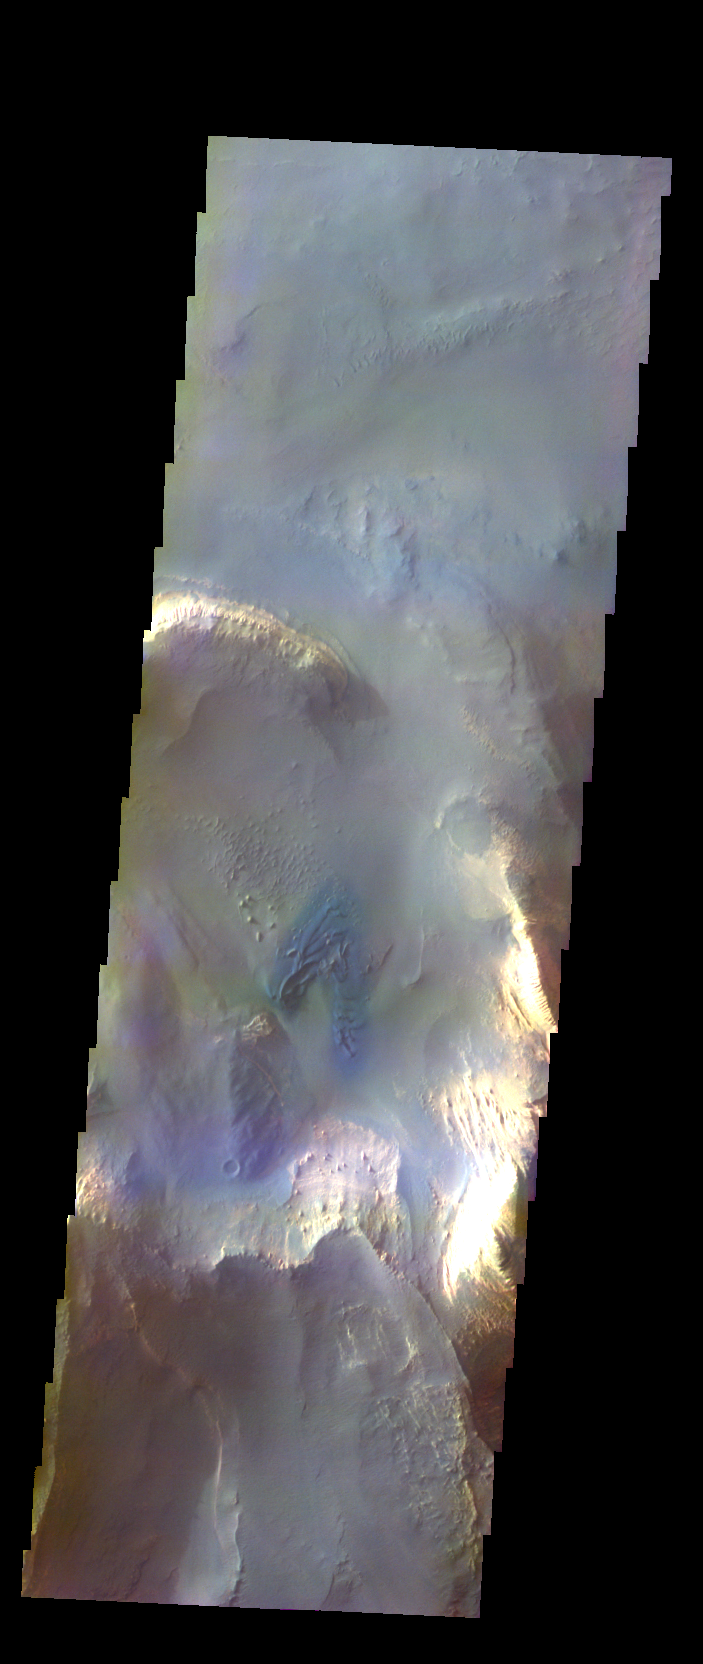

Melas Chasma – False Color

The THEMIS VIS camera contains 5 filters. The data from different filters can be combined in multiple ways to create a false color image. These false color images may reveal subtle variations of the surface not easily identified in a single band image. Today’s false color image shows part of the floor of Melas Chasma. The dark blue region in this false color image is sand dunes.

Credit: NASA/JPL-Caltech/ASU